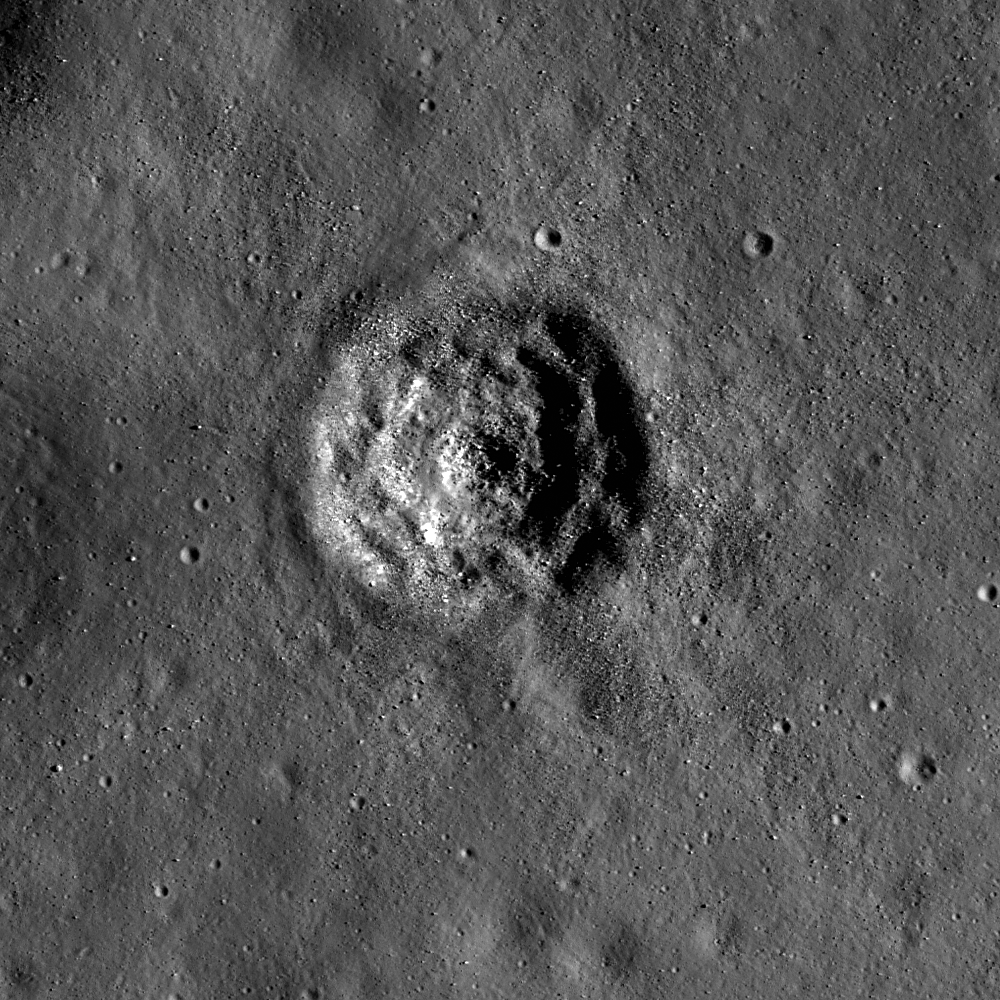

Terraced Craters in Aitken Crater

Small crater within Aitken crater. It has a terraced and hummocky floor, with boulders strewn about, and no bright rays. NAC image M145855135RE, image width is 700 meters (2296 feet).

NASA’s Goddard Space Flight Center built and manages the mission for the Exploration Systems Mission Directorate at NASA Headquarters in Washington. The Lunar Reconnaissance Orbiter Camera was designed to acquire data for landing site certification and to conduct polar illumination studies and global mapping. Operated by Arizona State University, LROC consists of a pair of narrow-angle cameras (NAC) and a single wide-angle camera (WAC). The mission is expected to return over 70 terabytes of image data.

Credit: NASA/GSFC/Arizona State University